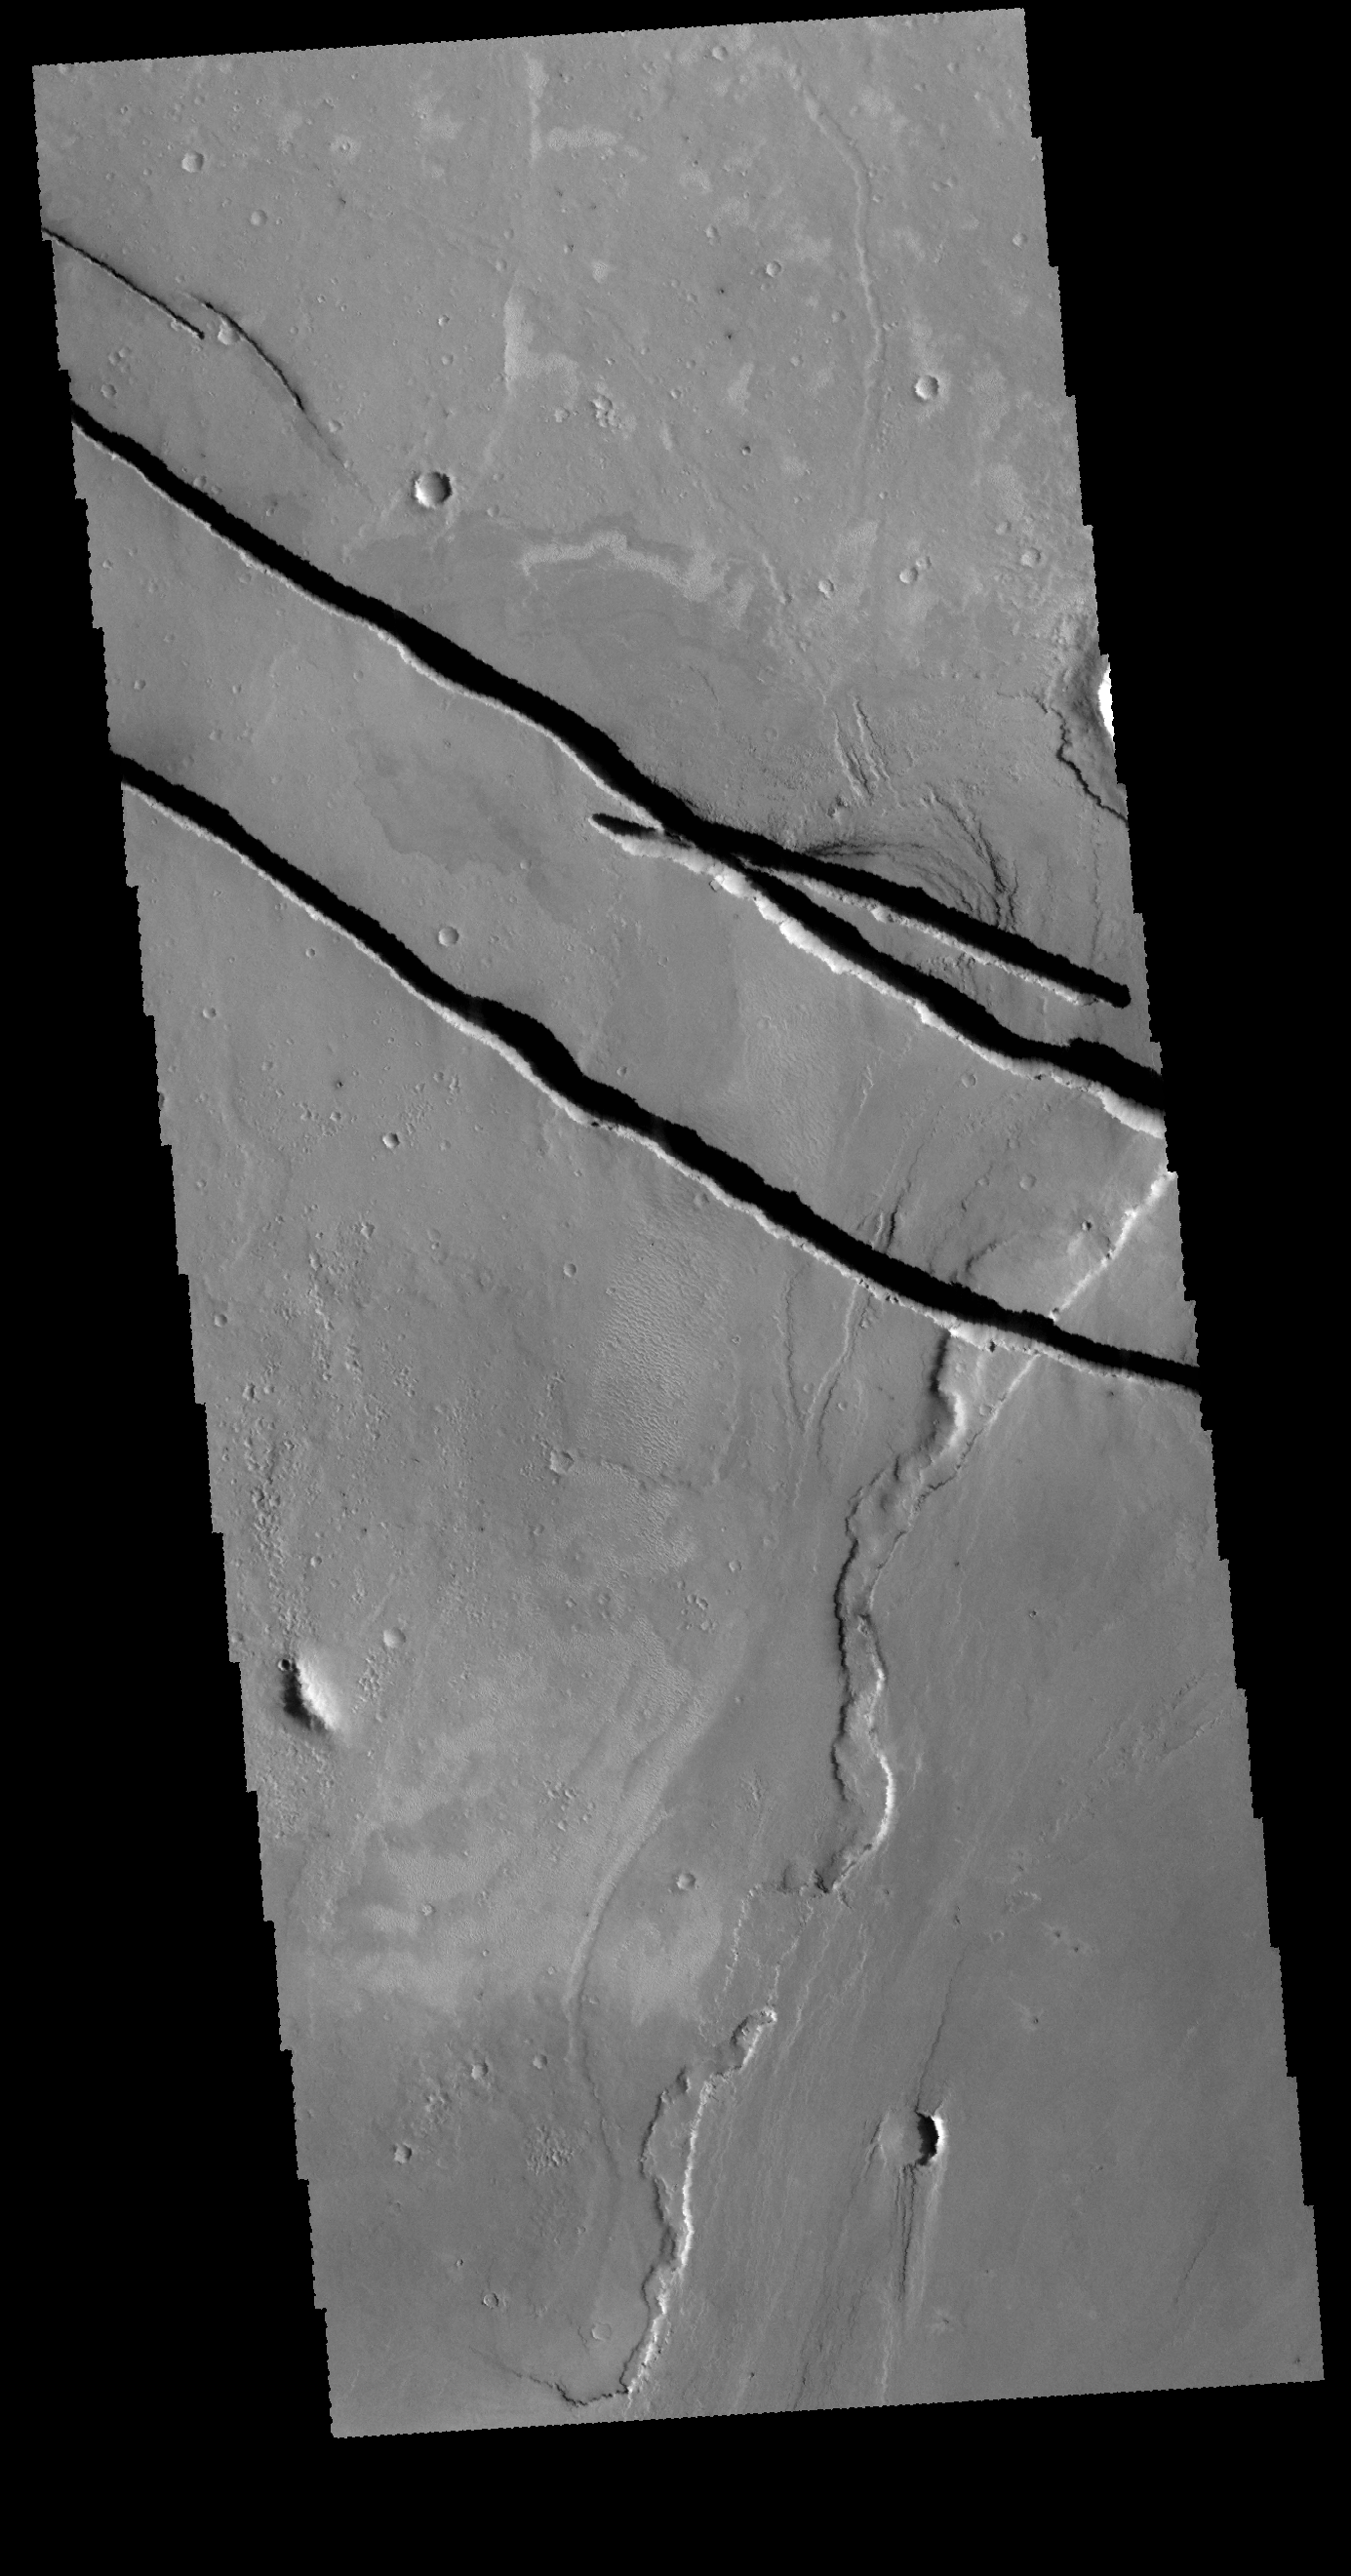

Cerberus Fossae

Today’s VIS image shows a portion of Cerberus Fossae. The narrow linear features are graben, formed by a block of material moving downward along paired faults.

Credit: NASA/JPL-Caltech/ASU